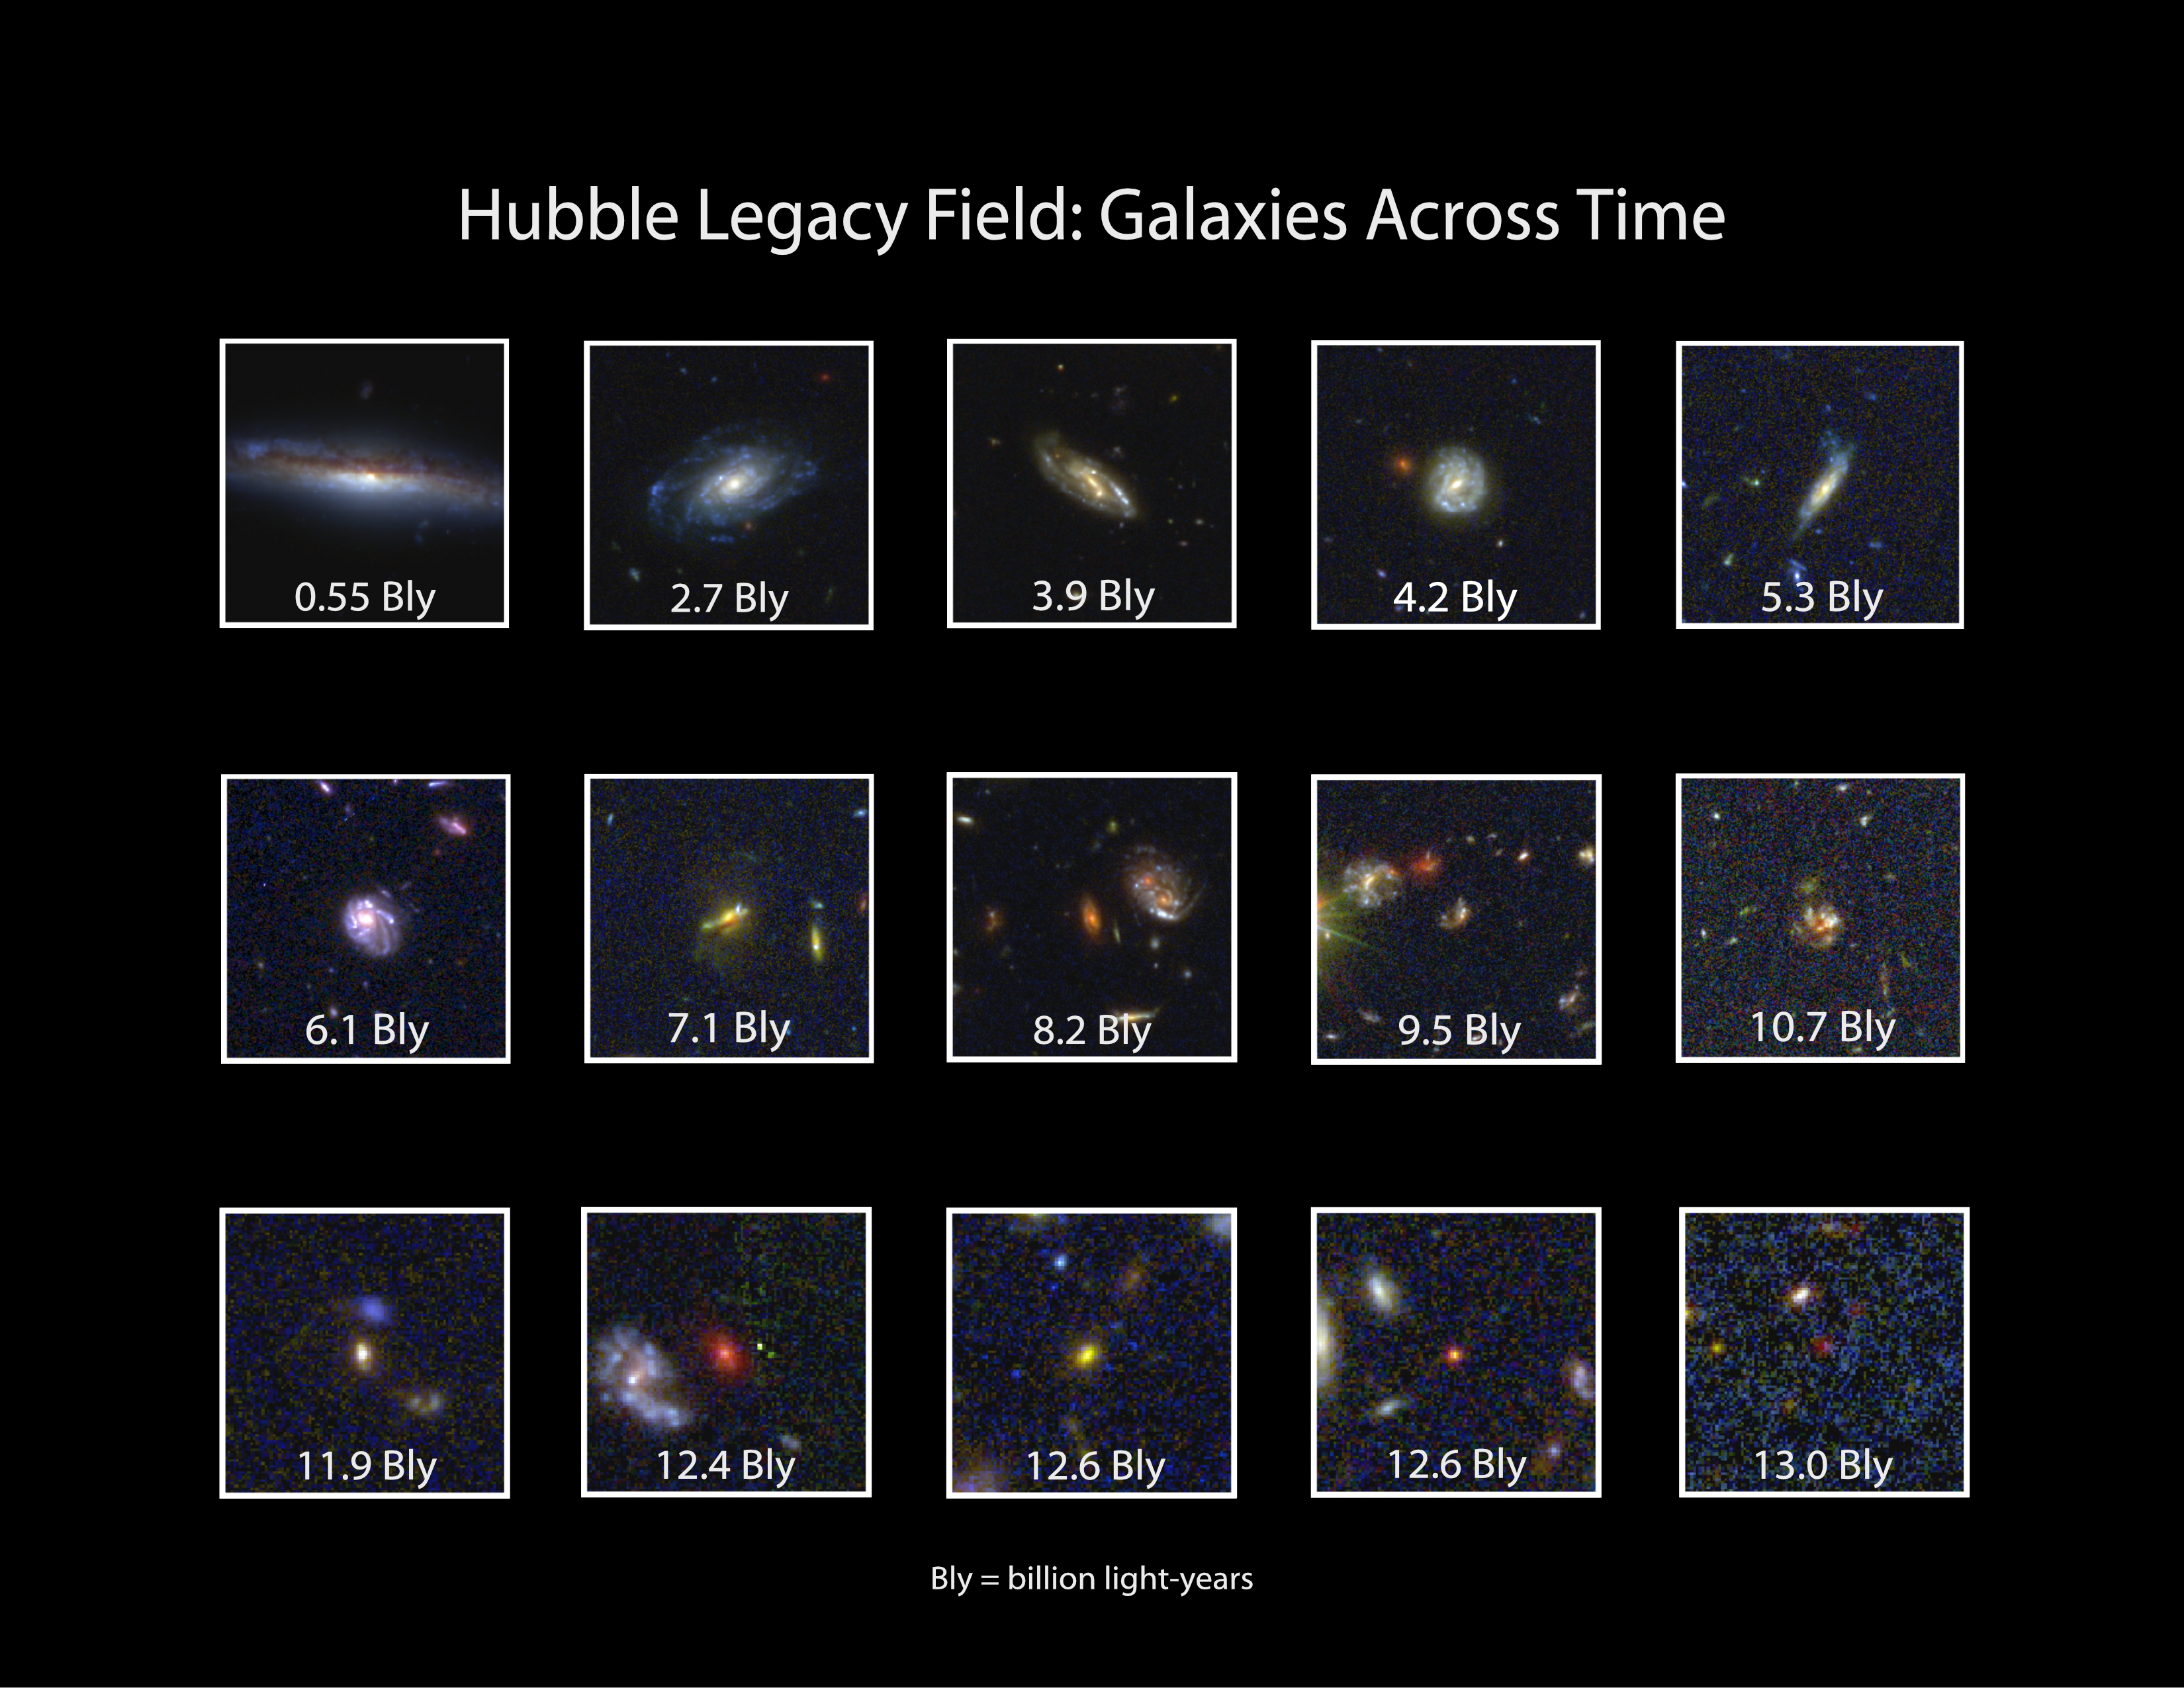

Hubble Legacy Field: Galaxies Across Time

This graphic reveals close-up images of 15 galaxies from the 265,000 galaxies in the Hubble Legacy Field.

The galaxies are scattered across time, from 550 million years ago to 13 billion years ago. Their light is just arriving at Earth now, after crossing space for billions of years. This collection of images allows astronomers to look back in time to see galaxies when they were very young, in the earliest epochs of the universe. The universe is 13.8 billion years old.

The top panel of snapshots shows mature "adult" galaxies; the middle panel shows galaxies in their "teenage" years when they are growing and changing dramatically; and the bottom panel shows small, youthful galaxies. The "look-back time" is at the bottom of each image.

The snapshot in the top panel at upper left reveals a fully developed spiral galaxy teeming with stars. The galaxy is shown as it appeared just 550 million years ago. In the bottom panel at lower right is a tiny, young, red galaxy from the universe's early days. The barely visible galaxy appears red because its light has been stretched to longer, redder wavelengths due to the expansion of space. This galaxy existed during a time when the cosmos was just 6% of its current age. Light from this galaxy traveled for 13 billion years to reach Earth.

Credit: NASA, ESA, G. Illingworth and D. Magee (University of California, Santa Cruz), K. Whitaker (University of Connecticut), R. Bouwens (Leiden University), P. Oesch (University of Geneva), and the Hubble Legacy Field team